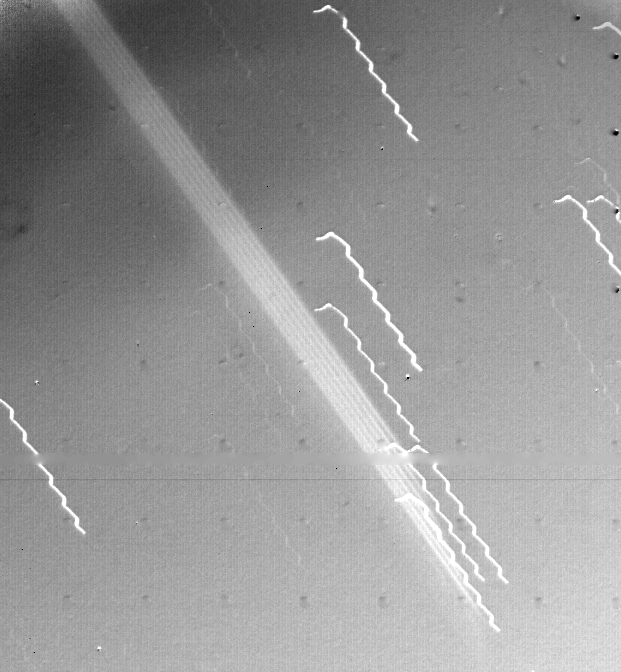

Jupiter’s Ring

First evidence of a ring around the planet Jupiter is seen in this photograph taken by Voyager 1 on March 4, 1979. The multiple exposure of the extremely thin faint ring appears as a broad light band crossing the center of the picture. The edge of the ring is 1,212,000 km from the spacecraft and 57,000 km from the visible cloud deck of Jupiter. The background stars look like broken hair pins because of spacecraft motion during the 11 minute 12 second exposure. The wavy motion of the star trails is due to the ultra-slow natural oscillation of the spacecraft (with a period of 78 seconds). The black dots are geometric calibration points in the camera. The ring thickness is estimated to be 30 km or less. The photograph was part of a sequence planned to search for such rings in Jupiter’s equatorial plane. The ring has been invisible from Earth because of its thinness and its transparency when viewed at any angle except straight on. JPL manages and controls the Voyager Project for NASA’s Office of Space Science.

Credit: NASA/JPL